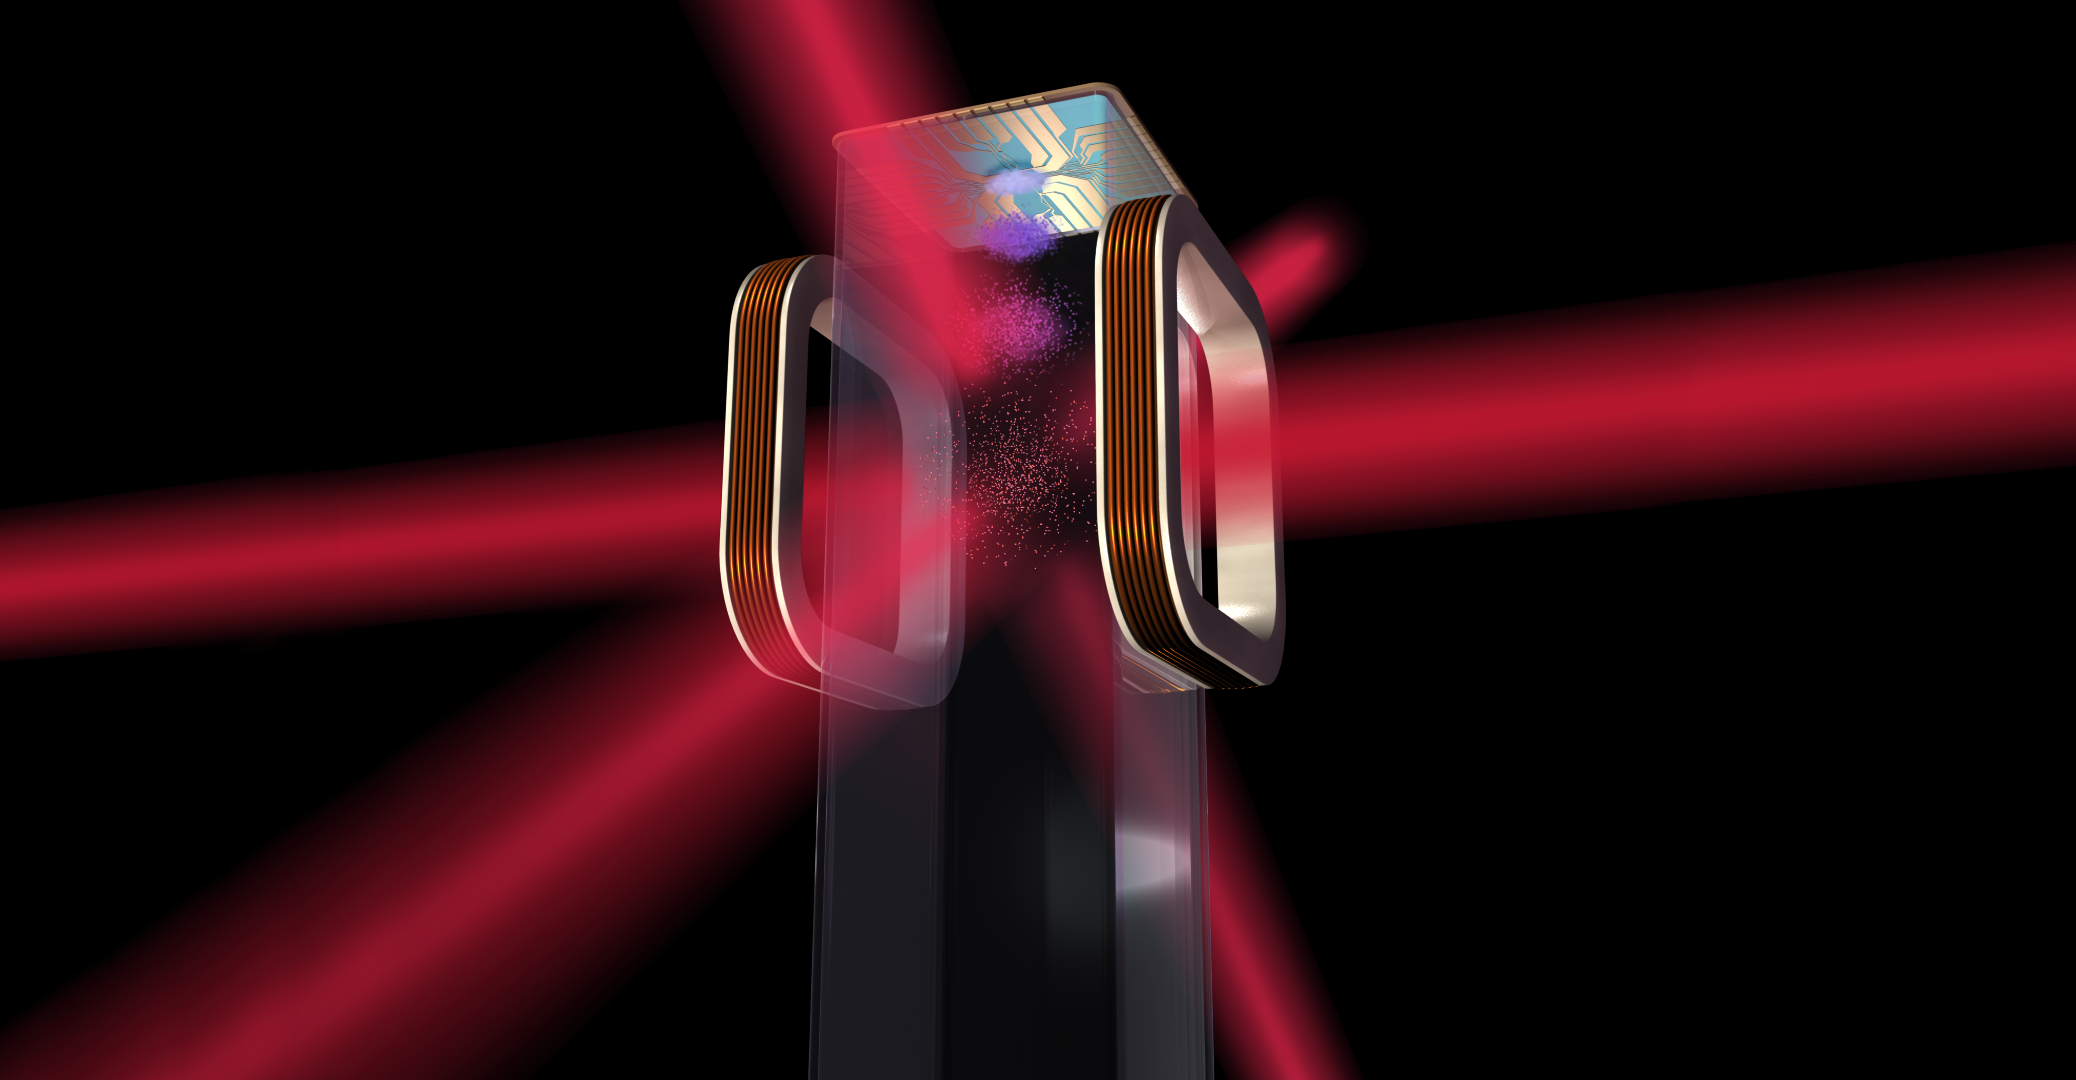

NASA’s Cold Atom Laboratory (CAL) Chip (Artist’s Concept)

Artist’s concept of a magneto-optical trap and atom chip to be used by NASA’s Cold Atom Laboratory (CAL) aboard the International Space Station.

CAL will provide an opportunity to study ultra-cold quantum gases in the microgravity environment of the space station — a frontier in scientific research that is expected to reveal interesting and novel quantum phenomena.

The Cold Atom Laboratory (CAL) project office is at JPL, which is developing the instrument in-house. CAL is a joint partnership of JPL, NASA’s International Space Station Program Office at the Johnson Space Center in Houston, and the Space Life and Physical Sciences Branch at NASA HQ.

Credit: NASA/JPL-Caltech